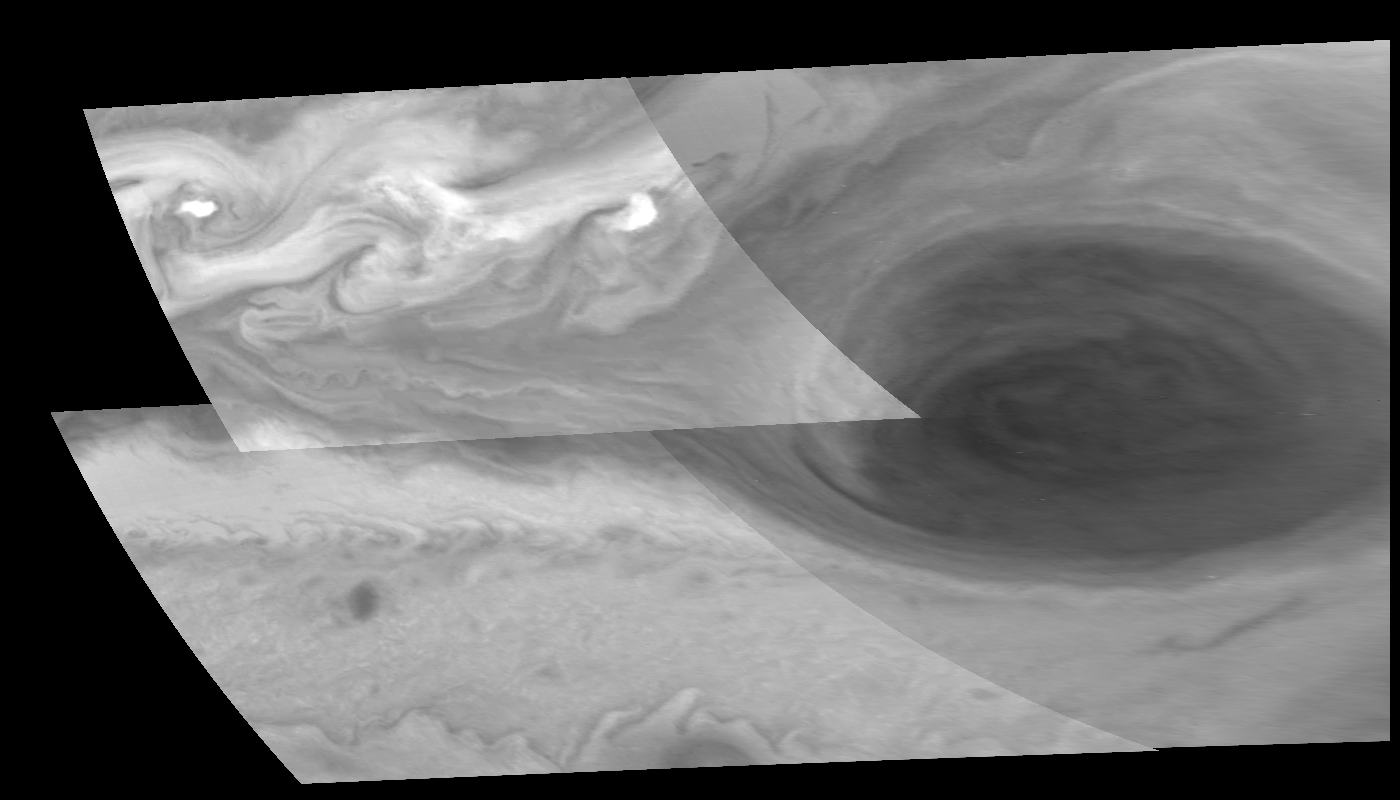

New Territory West of the Great Red Spot

Turbulent region west of Jupiter’s Great Red Spot. This four image mosaic shows the Great Red Spot on Jupiter’s eastern edge or limb. The images have been re-projected onto a square grid of latitude and longitude lines. The upper left tile of the four-tile mosaic is in green (559 nm) light, while the rest are in violet (415 nm). Variations in brightness between the images are due to the different filters and exposure times used in this observation.

The region west of the Great Red Spot is characterized by large, turbulent structures that rotate clockwise, in the opposite sense of the Great Red Spot. The centers of some of these structures are extremely bright, and may be giant (2000 km) clusters of cumulus clouds. Regions of large-scale turbulence are rare in Jupiter’s otherwise very stable and organized atmosphere. North is to the top. Each pixel subtends a square about 29.5 kilometers on a side. The images were obtained on June 26, 1996 by the Solid State Imaging system on board NASA’s Galileo spacecraft.

The Jet Propulsion Laboratory, Pasadena, CA manages the mission for NASA’s Office of Space Science, Washington, DC.

Credit: NASA/JPL-Caltech